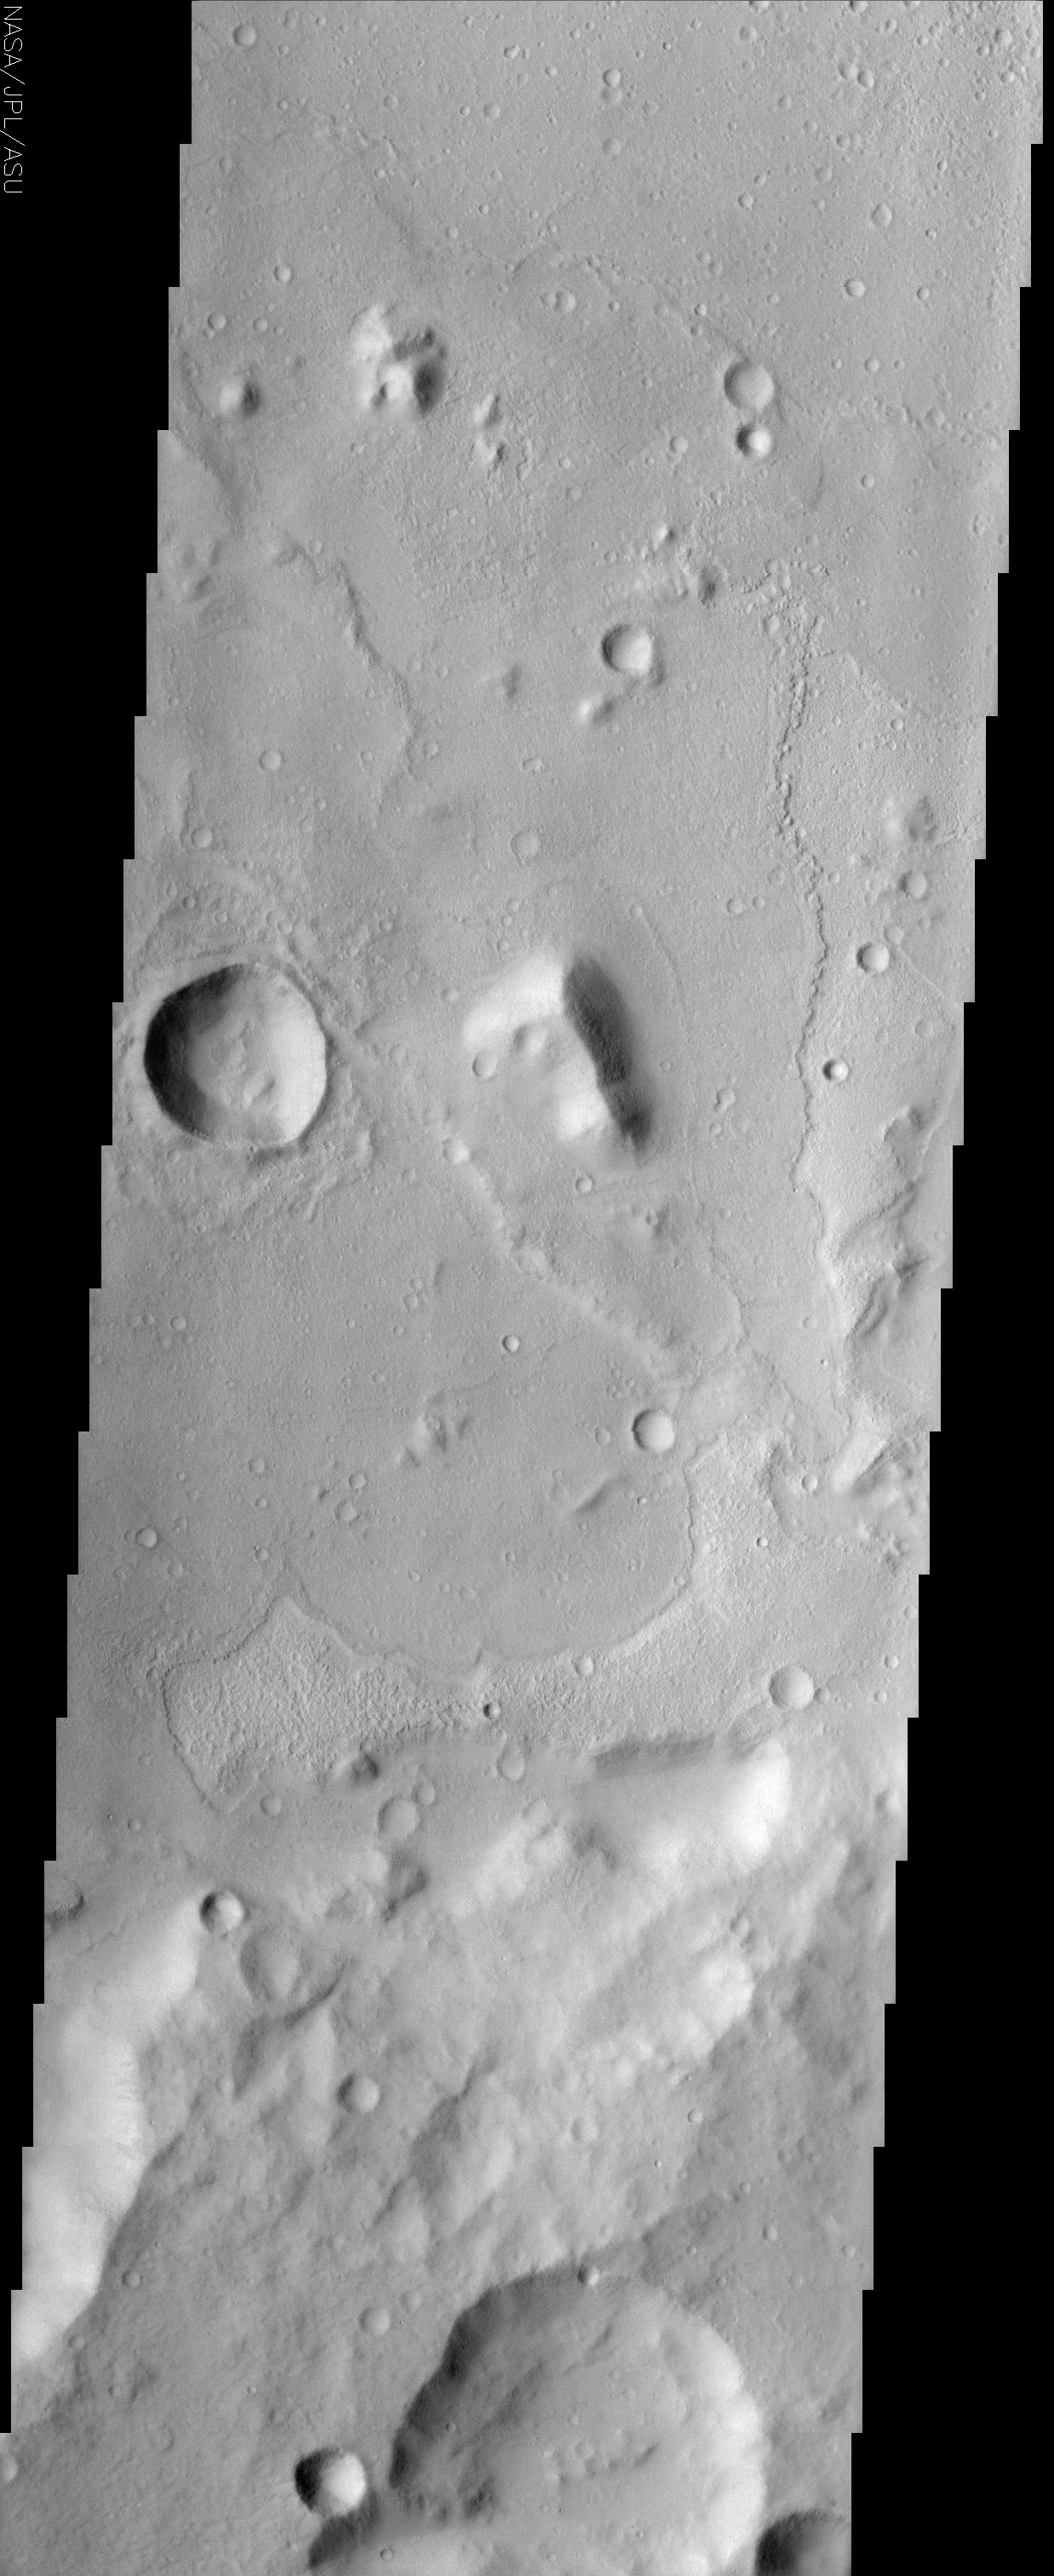

Amenthes Crater

(Released 11 July 2002)
The floor of a 75 km diameter crater in the Amenthes region of Mars displays lobate flow features in the center of this THEMIS image. It is possible that the flows are lava but there is no sign of the source vent. Note how the material has spread out across the floor of the crater and surrounds a peninsula of higher terrain in the lower 1/3 of the image. Wherever the flow encounters elevated topography it fails to lap up onto it and instead produces a distinct margin that in some places looks thicker than the rest of the flow. These are the features of a viscous material like lava but a dense mudflow could also produce such features. Viking and MOC wide angle images of this crater show a stubby channel entering from the southern rim, with the east side just visible in the bottom left of the THEMIS image. It is possible that a mudflow could have emerged from this channel, perhaps even multiple times, to produce the features we see today.

Credit: NASA/JPL/Arizona State University